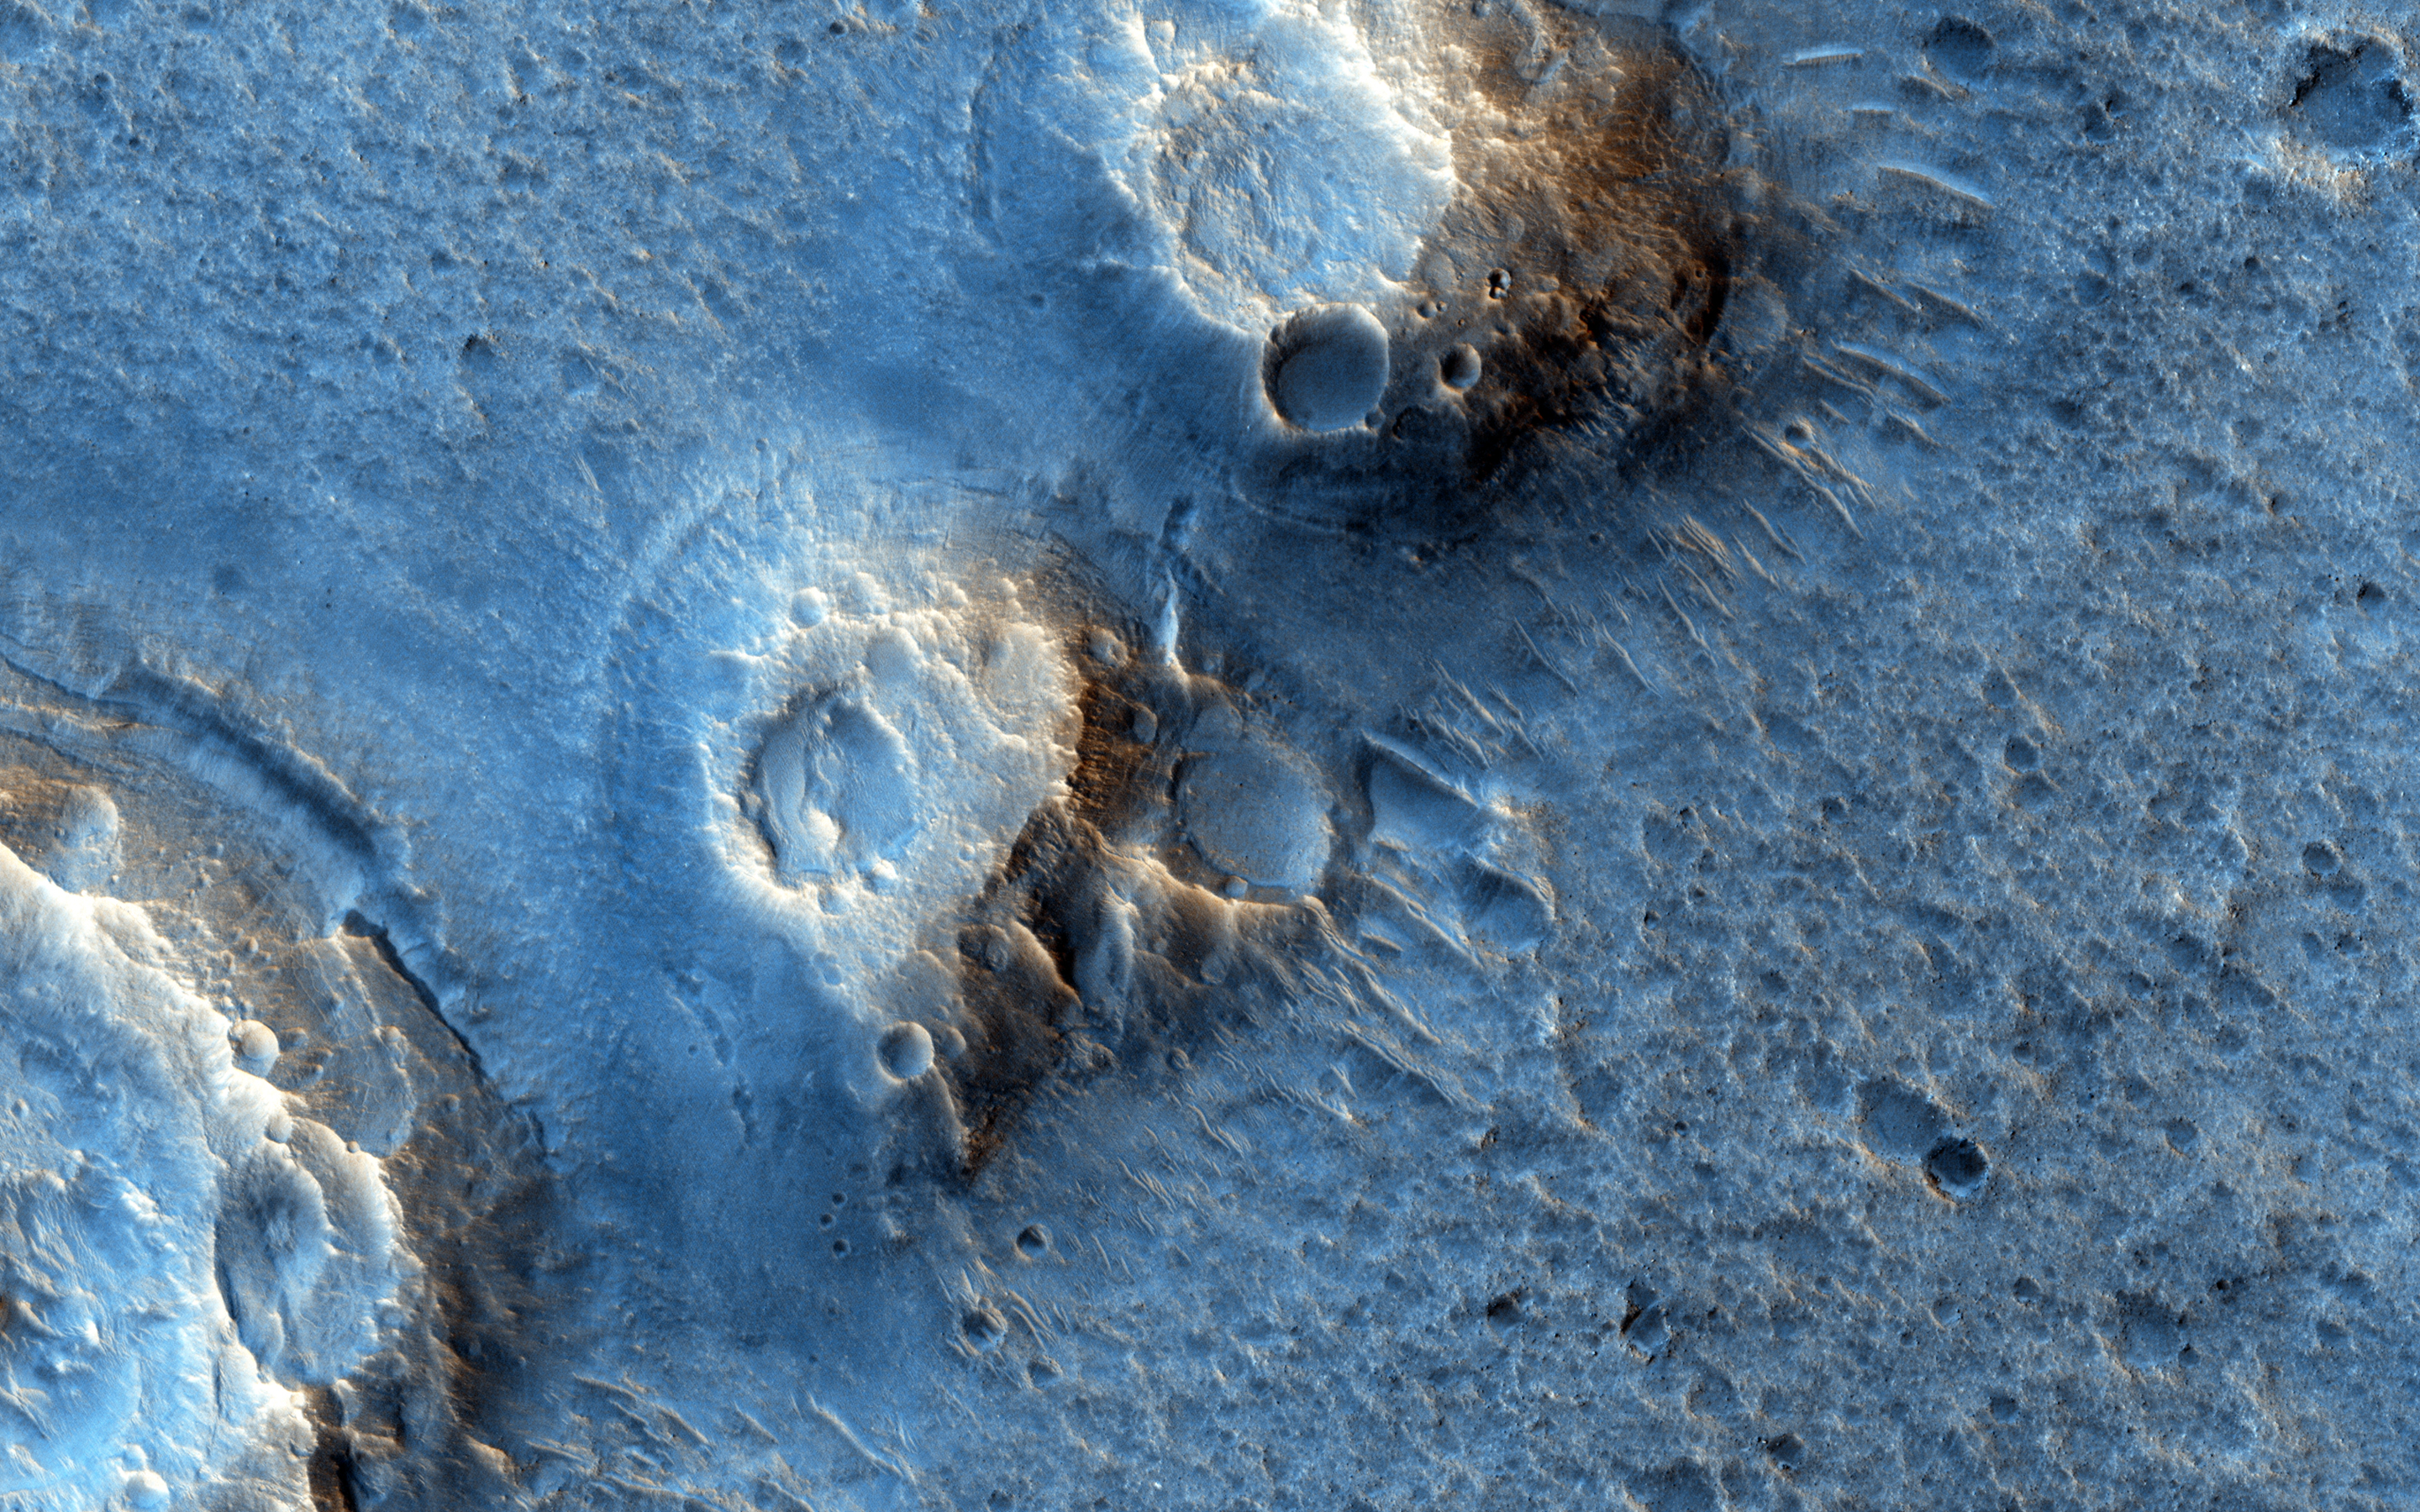

Ares 3 and The Martian

In “The Martian” by Andy Weir (watch for the movie in late 2015), stranded astronaut Mark Watney spends most of his time at the “Ares 3” site in southern Acidalia Planitia. The book describes Acidalia as flat and easy to drive over; he even drives to the Pathfinder landing site and back.

This region of Mars is actually far more diverse, interesting, and hazardous to drive over than depicted in the novel. These two images (this observation and ESP_019783_2115) are close to the Ares 3 landing site as shown in a map at the front of the novel, and shows many mounds, perhaps ancient volcanoes resulting from lava-water interaction or eruption of muddy sediments.

Much of Acidalia Planitia is covered by dense fields of boulders up to several meters high that would be difficult to drive around. There are also fissures associated with giant polygons, with steep rocky slopes that would be impassable. There are elongated fields of dense secondary craters where the surface is extremely rough at scales near the size of the rover. When our hero travels into Arabia Terra it is described as much rockier than Acidalia, but the opposite is generally true: much of Arabia is dust mantled and smooth at the scale of a rover.

People commonly assume that smooth at large scales (kilometers) means smooth at small scales ( meters to tens of meters). Often on Mars, the exact opposite is seen: large flat low areas are more wind-scoured, removing fine materials and leaving rocks and eroded bedrock.

The University of Arizona, Tucson, operates HiRISE, which was built by Ball Aerospace & Technologies Corp., Boulder, Colo. NASA’s Jet Propulsion Laboratory, a division of the California Institute of Technology in Pasadena, manages the Mars Reconnaissance Orbiter Project for NASA’s Science Mission Directorate, Washington.

Credit: NASA/JPL-Caltech/University of Arizona